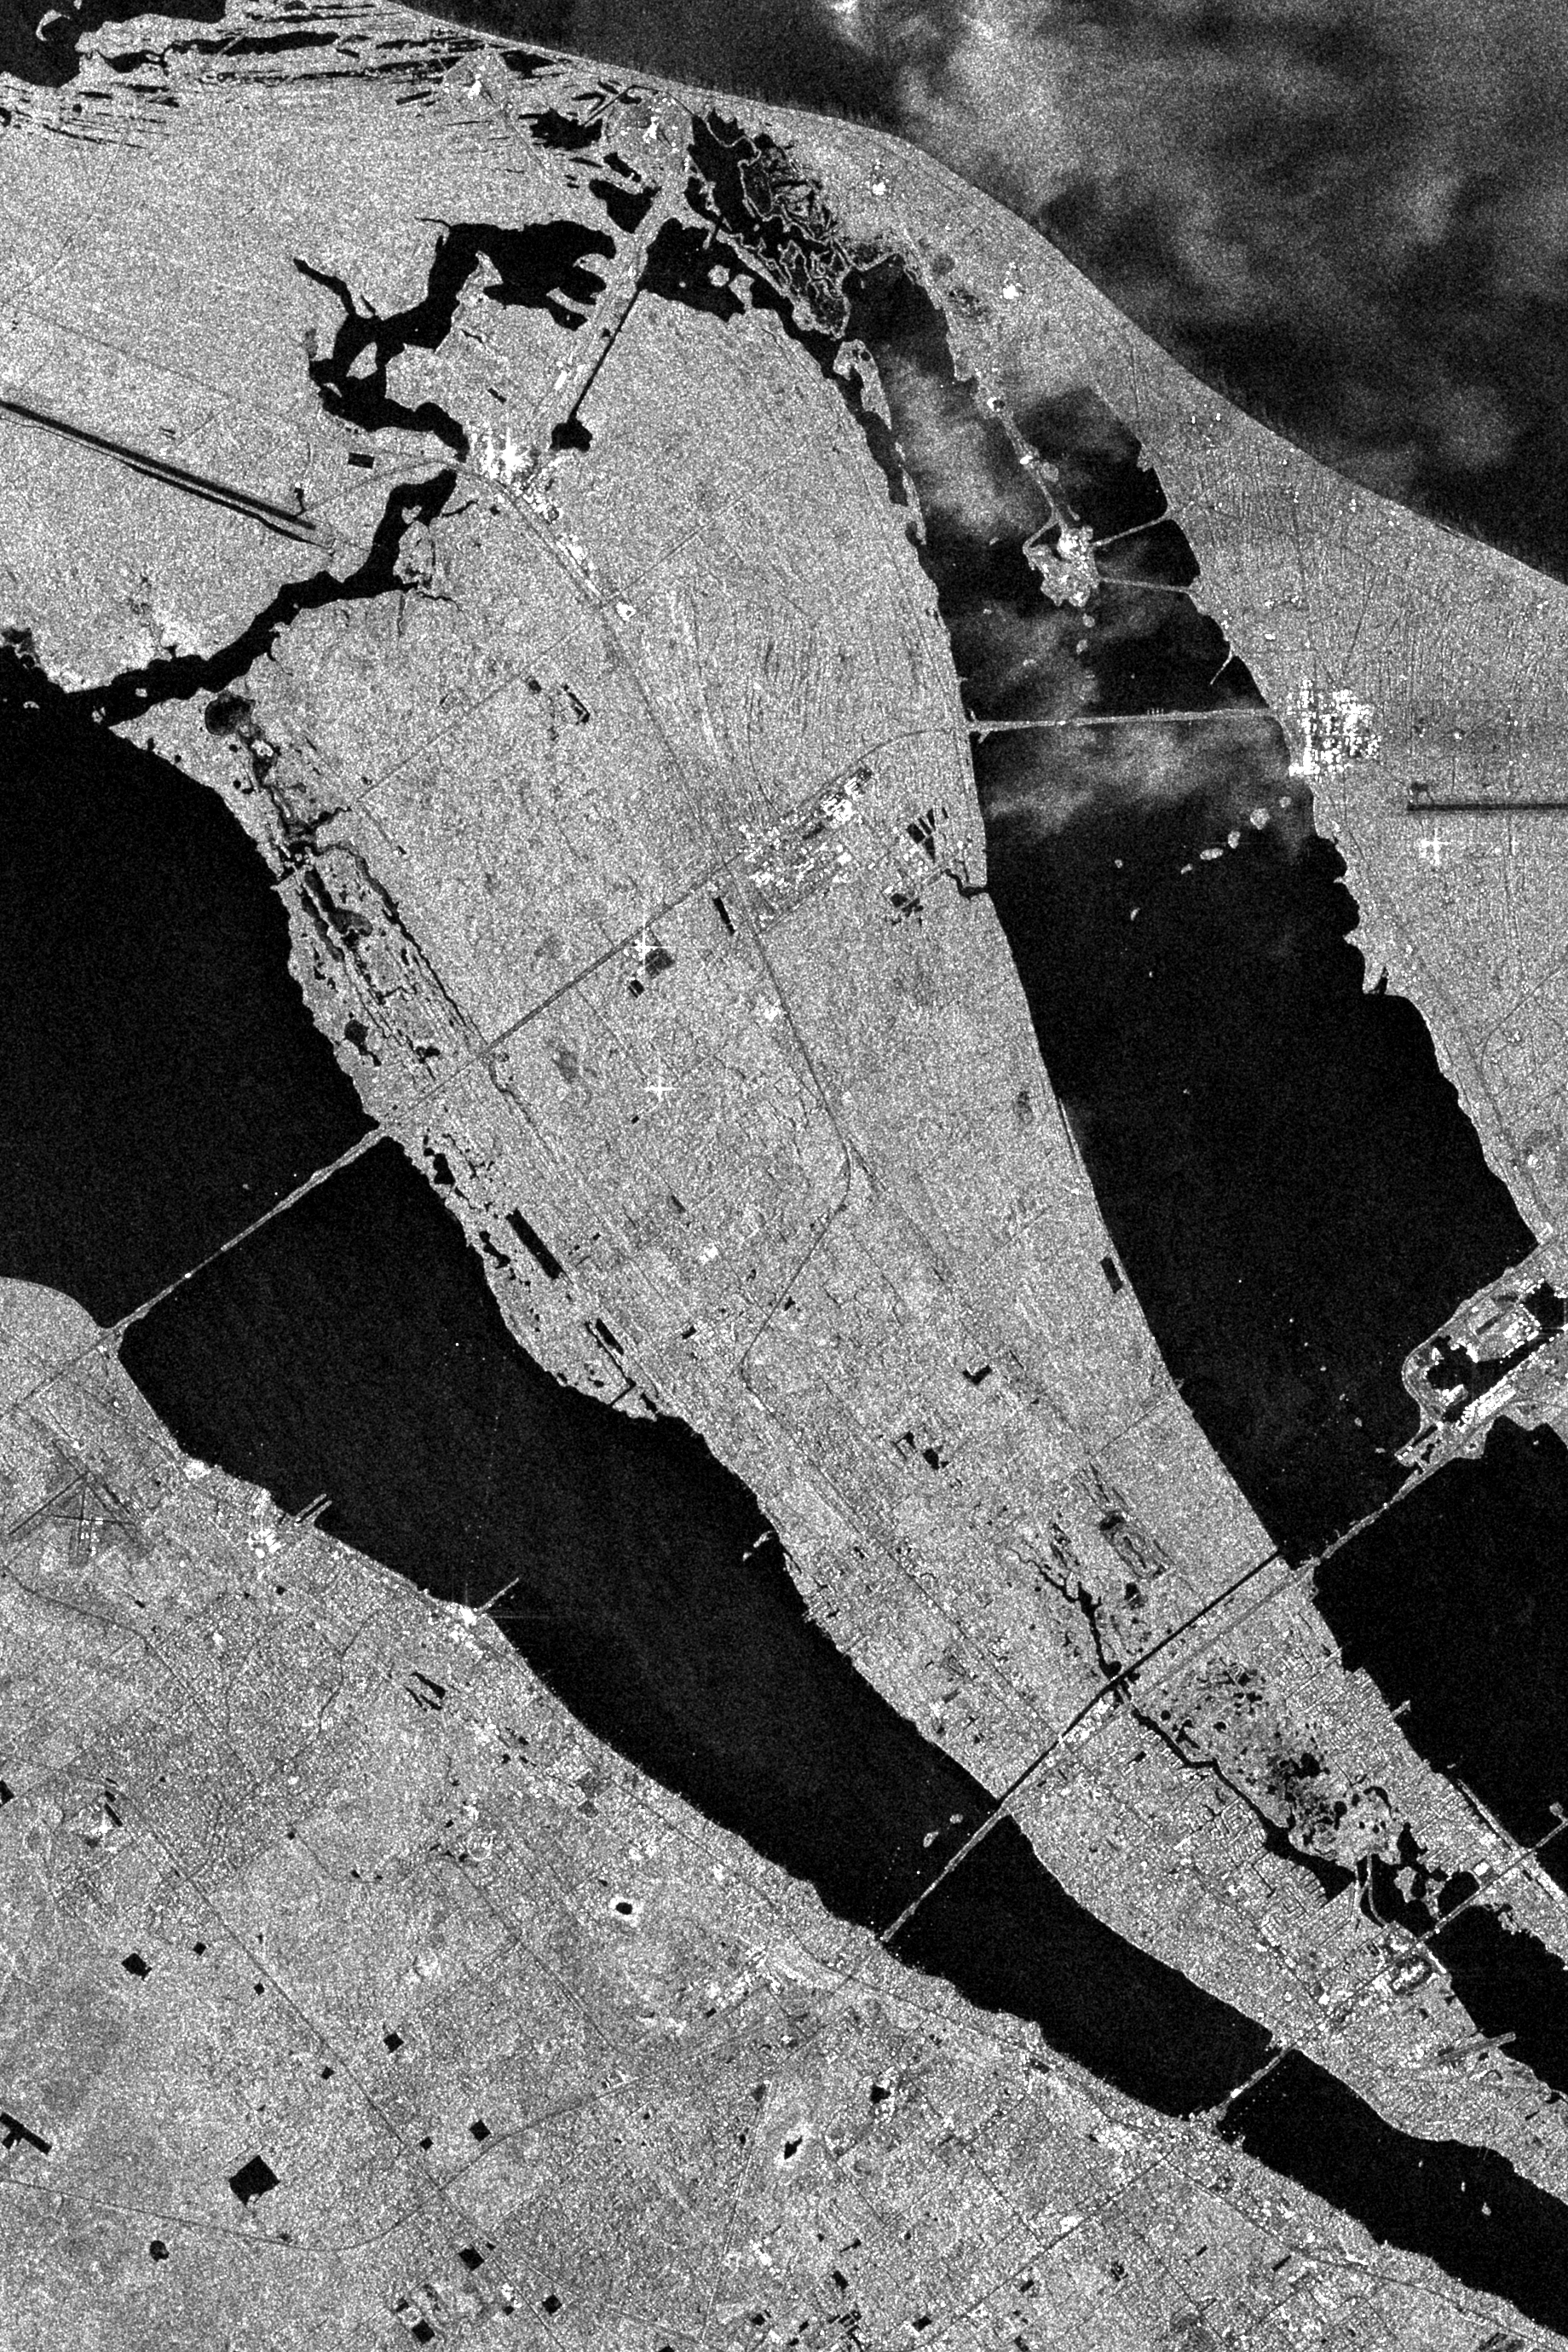

Space Radar Image of Kennedy Space Center, Florida

This is an X-band Synthetic Aperture Radar image spanning an area of about 20 kilometers by 40 kilometers (12 miles by 25 miles) of the Kennedy Space Center, Florida. At the top right are cloud-like structures which indicate rain. X-SAR is able to image heavy rainfall. The Atlantic Ocean is at the upper right. The shuttle landing strip is seen at the top left of the image. The Vertical Assembly Building, the Orbiter Processing Facility and other associated buildings are seen as a white area to the right and just above the end of the shuttle strip. The shuttle launch pads are the two white areas near the top center of the image. The Banana River shows up as a large black area running north to south to the right of the image. The Indian River is on the left side of the image. Just above the image center is a cluster of white spots which are the major buildings of the Kennedy Space Center industrial area. This was the location of the reflector array that was constructed to form the letters “KSC” by the KSC payload team. The data for these KSC images were taken on orbit 81 of the space shuttle Endeavour on the fourth day of the SIR-C/X-SAR mission.

Spaceborne Imaging Radar-C and X-band Synthetic Aperture Radar (SIR-C/X-SAR) is part of NASA’s Mission to Planet Earth. The radars illuminate Earth with microwaves, allowing detailed observations at any time, regardless of weather or sunlight conditions. SIR-C/X-SAR uses three microwave wavelengths: L-band (24 cm), C-band (6 cm) and X-band (3 cm). The multi-frequency data will be used by the international scientific community to better understand the global environment and how it is changing. The SIR-C/X-SAR data, complemented by aircraft and ground studies, will give scientists clearer insights into those environmental changes which are caused by nature and those changes which are induced by human activity.

SIR-C was developed by NASA’s Jet Propulsion Laboratory. X-SAR was developed by the Dornier and Alenia Spazio companies for the German space agency, Deutsche Agentur fuer Raumfahrtangelegenheiten (DARA), and the Italian space agency, Agenzia Spaziale Italiana (ASI), with the Deutsche Forschungsanstalt fuer Luft und Raumfahrt e.V.(DLR), the major partner in science, operations and data processing of X-SAR.

Credit: NASA/JPL